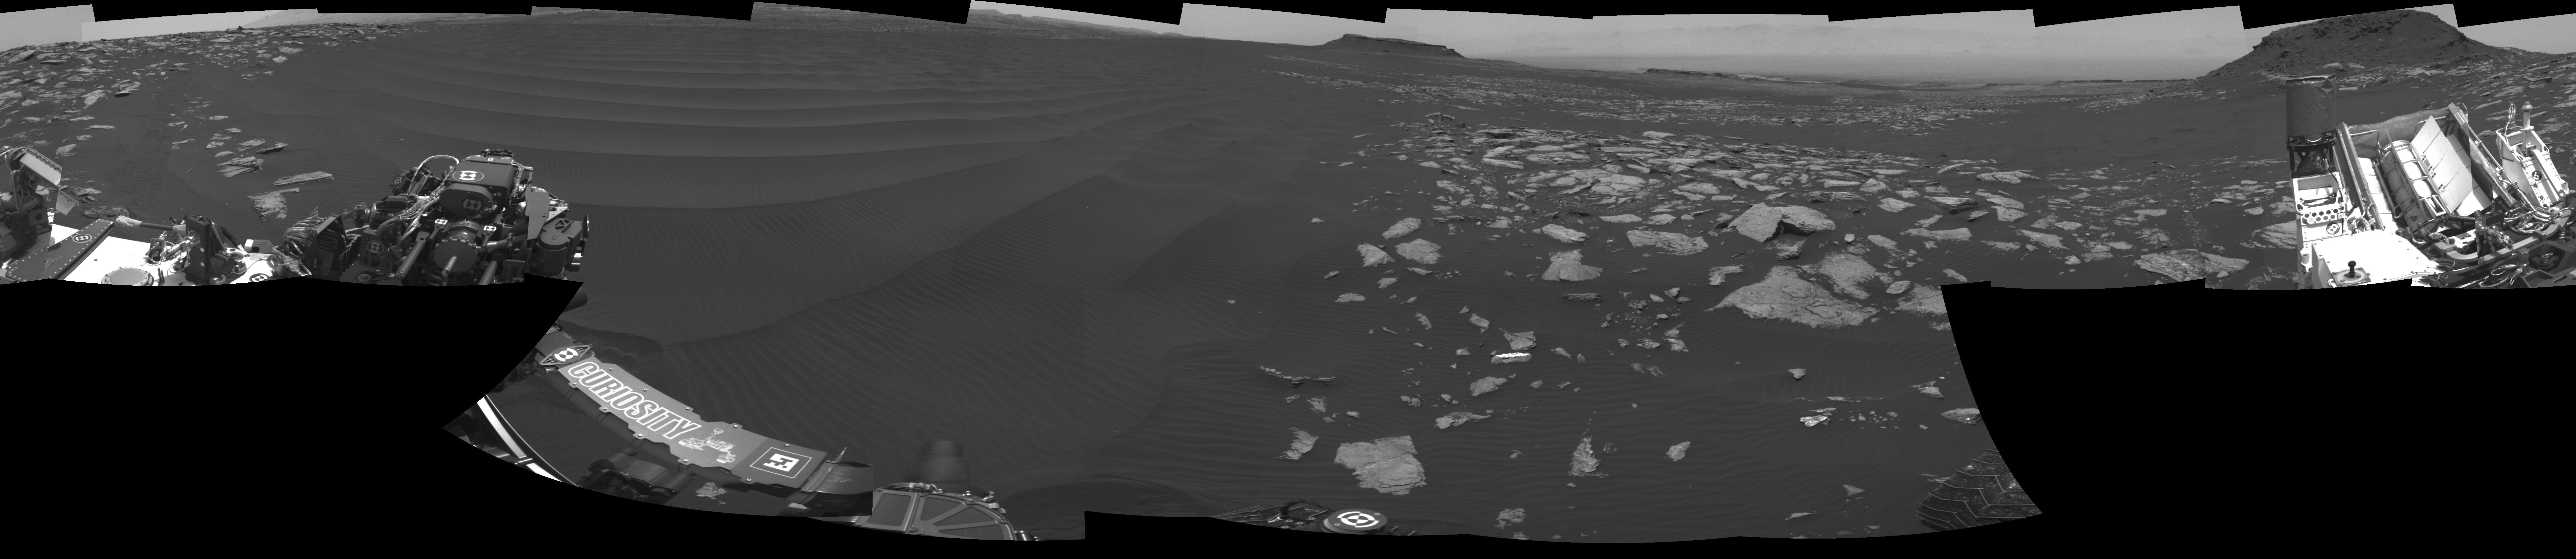

Full-Circle Vista With a Linear Shaped Martian Sand Dune

The left side of this 360-degree panorama from NASA’s Curiosity Mars rover shows the long rows of ripples on a linear shaped dune in the Bagnold Dune Field on the northwestern flank of Mount Sharp.

The view is a mosaic of images taken with Curiosity’s Navigation Camera (Navcam) on Feb. 5, 2017, during the 1,601st Martian day, or sol, of the rover’s work on Mars. The view is centered toward west-southwest, with east-southeast on either end. A capped mound called “Ireson Hill” is on the right. A map showing Curiosity’s location on Sol 1601 is at http://mars.jpl.nasa.gov/multimedia/images/2017/curiosity-rovers-location-for-sol-1601.

NASA’s Jet Propulsion Laboratory, a division of Caltech in Pasadena, California, manages the Mars Science Laboratory Project for the NASA Science Mission Directorate, Washington. JPL designed and built the project’s Curiosity rover and the rover’s Navcam.

Credit: NASA/JPL-Caltech